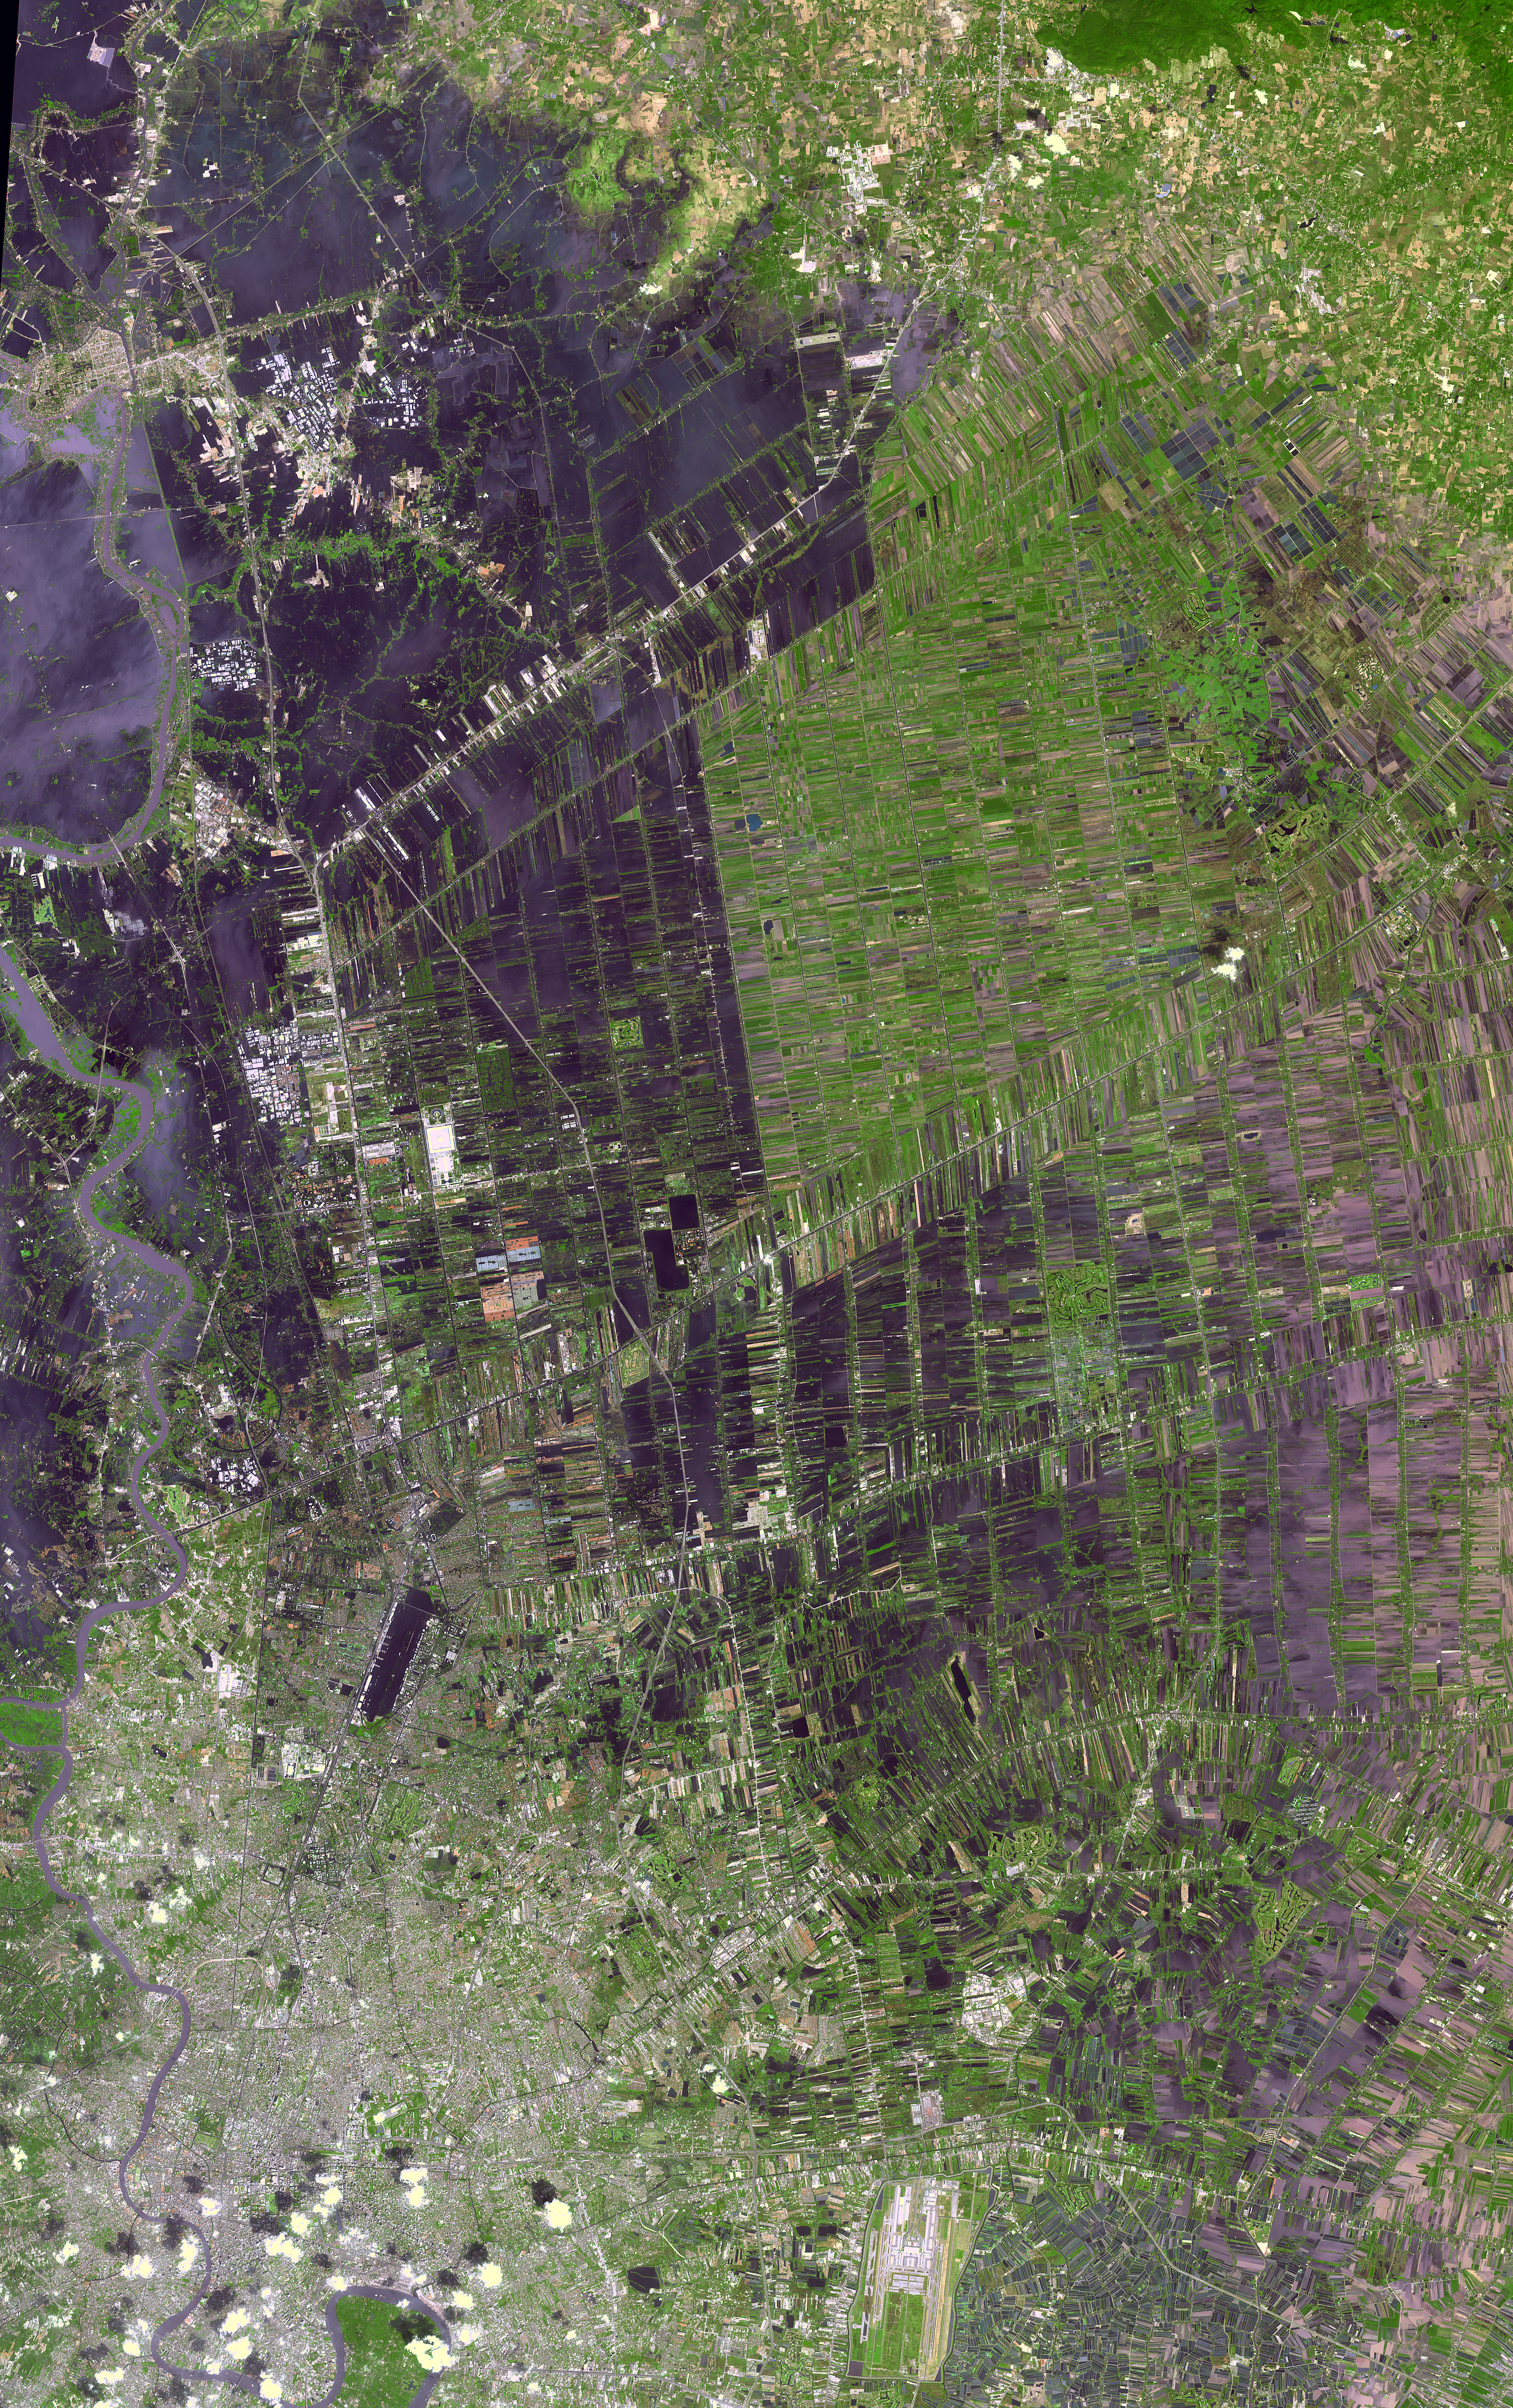

NASA Spacecraft Shows Continued Flooding Woes in Thailand

The flooding from the Chao Phraya River, Thailand, was draining slowly when this image was acquired on Nov. 17, 2011, by the Advanced Spaceborne Thermal Emission and Reflection Radiometer (ASTER) instrument on NASA’s Terra spacecraft. The muddy water that had overflowed the banks of the river, flooding agricultural fields and villages, is depicted in dark blue and blue-gray. Vegetation and agricultural fields are green, except where they are inundated by flood waters and appear dark blue to black. At the lower left of the image, the dark rectangle is Don Muang, Bangkok’s domestic airport; it is still closed as the runways continue to be under water. In the upper left corner, the ancient capital of Ayutthyah is partially under water; but a massive cleanup effort has allowed limited re-opening of the site to tourists. The city of Bangkok itself (lower left) was spared the worst of the flooding. The ASTER image covers an area of 374.7 by 55.2 miles (55.9 by 89 kilometers), and is located near 14 degrees north latitude, 100.3 degrees east longitude.

With its 14 spectral bands from the visible to the thermal infrared wavelength region and its high spatial resolution of 15 to 90 meters (about 50 to 300 feet), ASTER images Earth to map and monitor the changing surface of our planet. ASTER is one of five Earth-observing instruments launched Dec. 18, 1999, on Terra. The instrument was built by Japan’s Ministry of Economy, Trade and Industry. A joint U.S./Japan science team is responsible for validation and calibration of the instrument and data products.

The broad spectral coverage and high spectral resolution of ASTER provides scientists in numerous disciplines with critical information for surface mapping and monitoring of dynamic conditions and temporal change. Example applications are: monitoring glacial advances and retreats; monitoring potentially active volcanoes; identifying crop stress; determining cloud morphology and physical properties; wetlands evaluation; thermal pollution monitoring; coral reef degradation; surface temperature mapping of soils and geology; and measuring surface heat balance.

The U.S. science team is located at NASA’s Jet Propulsion Laboratory, Pasadena, Calif. The Terra mission is part of NASA’s Science Mission Directorate, Washington, D.C.

Credit: NASA/GSFC/METI/ERSDAC/JAROS, and U.S./Japan ASTER Science Team